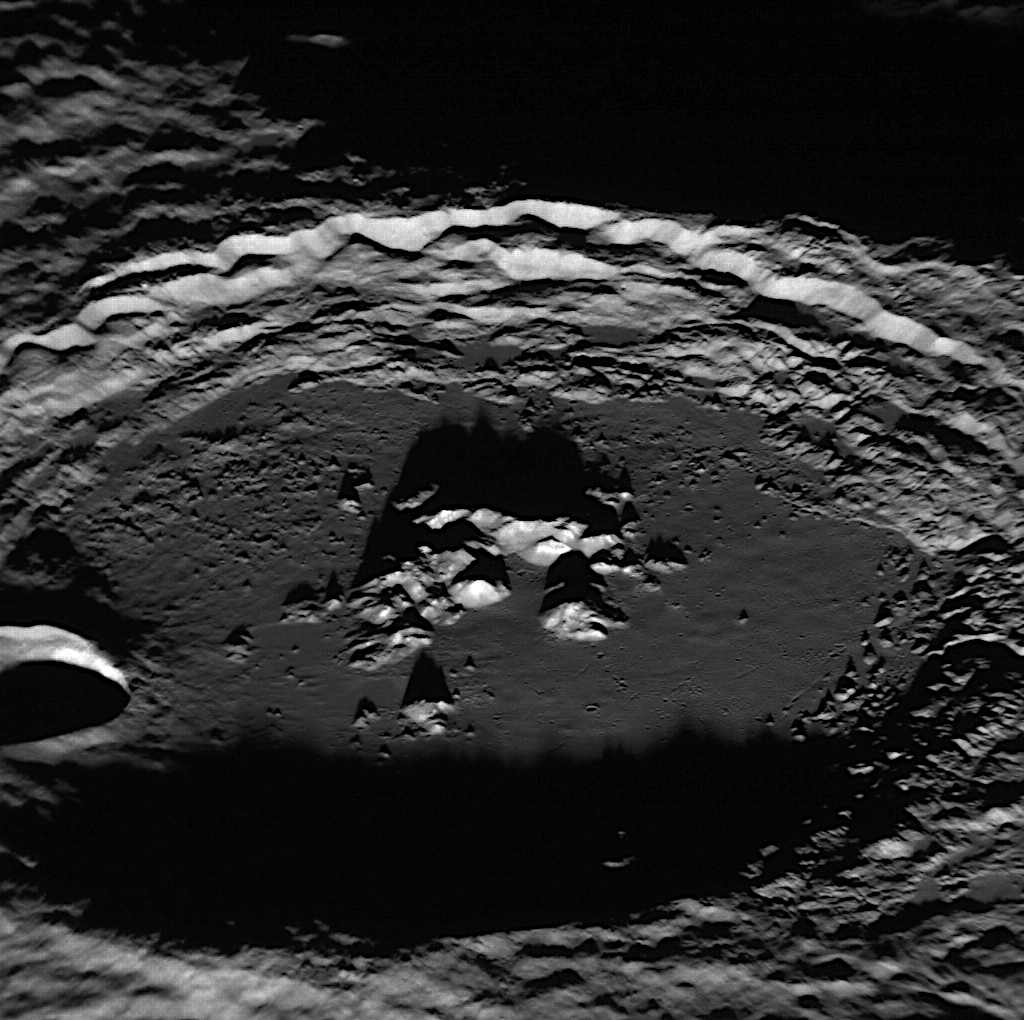

Oh Amaral!

Named in 2008 for the Brazilian painter Tarsila do Amaral, Amaral crater was imaged during MESSENGER’s first Mercury flyby and discovered to contain bright central peaks that were relatively blue in color compared to the surrounding terrain. The peaks resembled those of Eminescu in color, now known to be the location of an impressive collection of hollows. This spectacular image of Amaral highlights the topography of the peaks inside the crater but doesn’t show wide-spread hollows as seen within Eminescu, though there may be a hint that perhaps the bright tips of Amaral’s peaks do host hollows.

This image was acquired as a high-resolution targeted observation. Targeted observations are images of a small area on Mercury’s surface at resolutions much higher than the 250-meter/pixel (820 feet/pixel) morphology base map or the 1-kilometer/pixel (0.6 miles/pixel) color base map. It is not possible to cover all of Mercury’s surface at this high resolution during MESSENGER’s one-year mission, but several areas of high scientific interest are generally imaged in this mode each week.

Date acquired: February 04, 2012
Image Mission Elapsed Time (MET): 236873588
Image ID: 1353328
Instrument: Narrow Angle Camera (NAC) of the Mercury Dual Imaging System (MDIS)
Center Latitude: -26.44.°
Center Longitude: 118.2.° E
Resolution: 80 meters/pixel
Scale: Amaral has a diameter of 109 kilometers (68 miles)
Orientation: North is to the left
Incidence Angle: 85°
Emission Angle: 56°
Phase Angle: 29°

The MESSENGER spacecraft is the first ever to orbit the planet Mercury, and the spacecraft’s seven scientific instruments and radio science investigation are unraveling the history and evolution of the Solar System’s innermost planet. Visit the Why Mercury? section of this website to learn more about the key science questions that the MESSENGER mission is addressing. During the one-year primary mission, MDIS is scheduled to acquire more than 75,000 images in support of MESSENGER’s science goals.

These images are from MESSENGER, a NASA Discovery mission to conduct the first orbital study of the innermost planet, Mercury. For information regarding the use of images, see the MESSENGER image use policy.

Credit: NASA/Johns Hopkins University Applied Physics Laboratory/Carnegie Institution of Washington